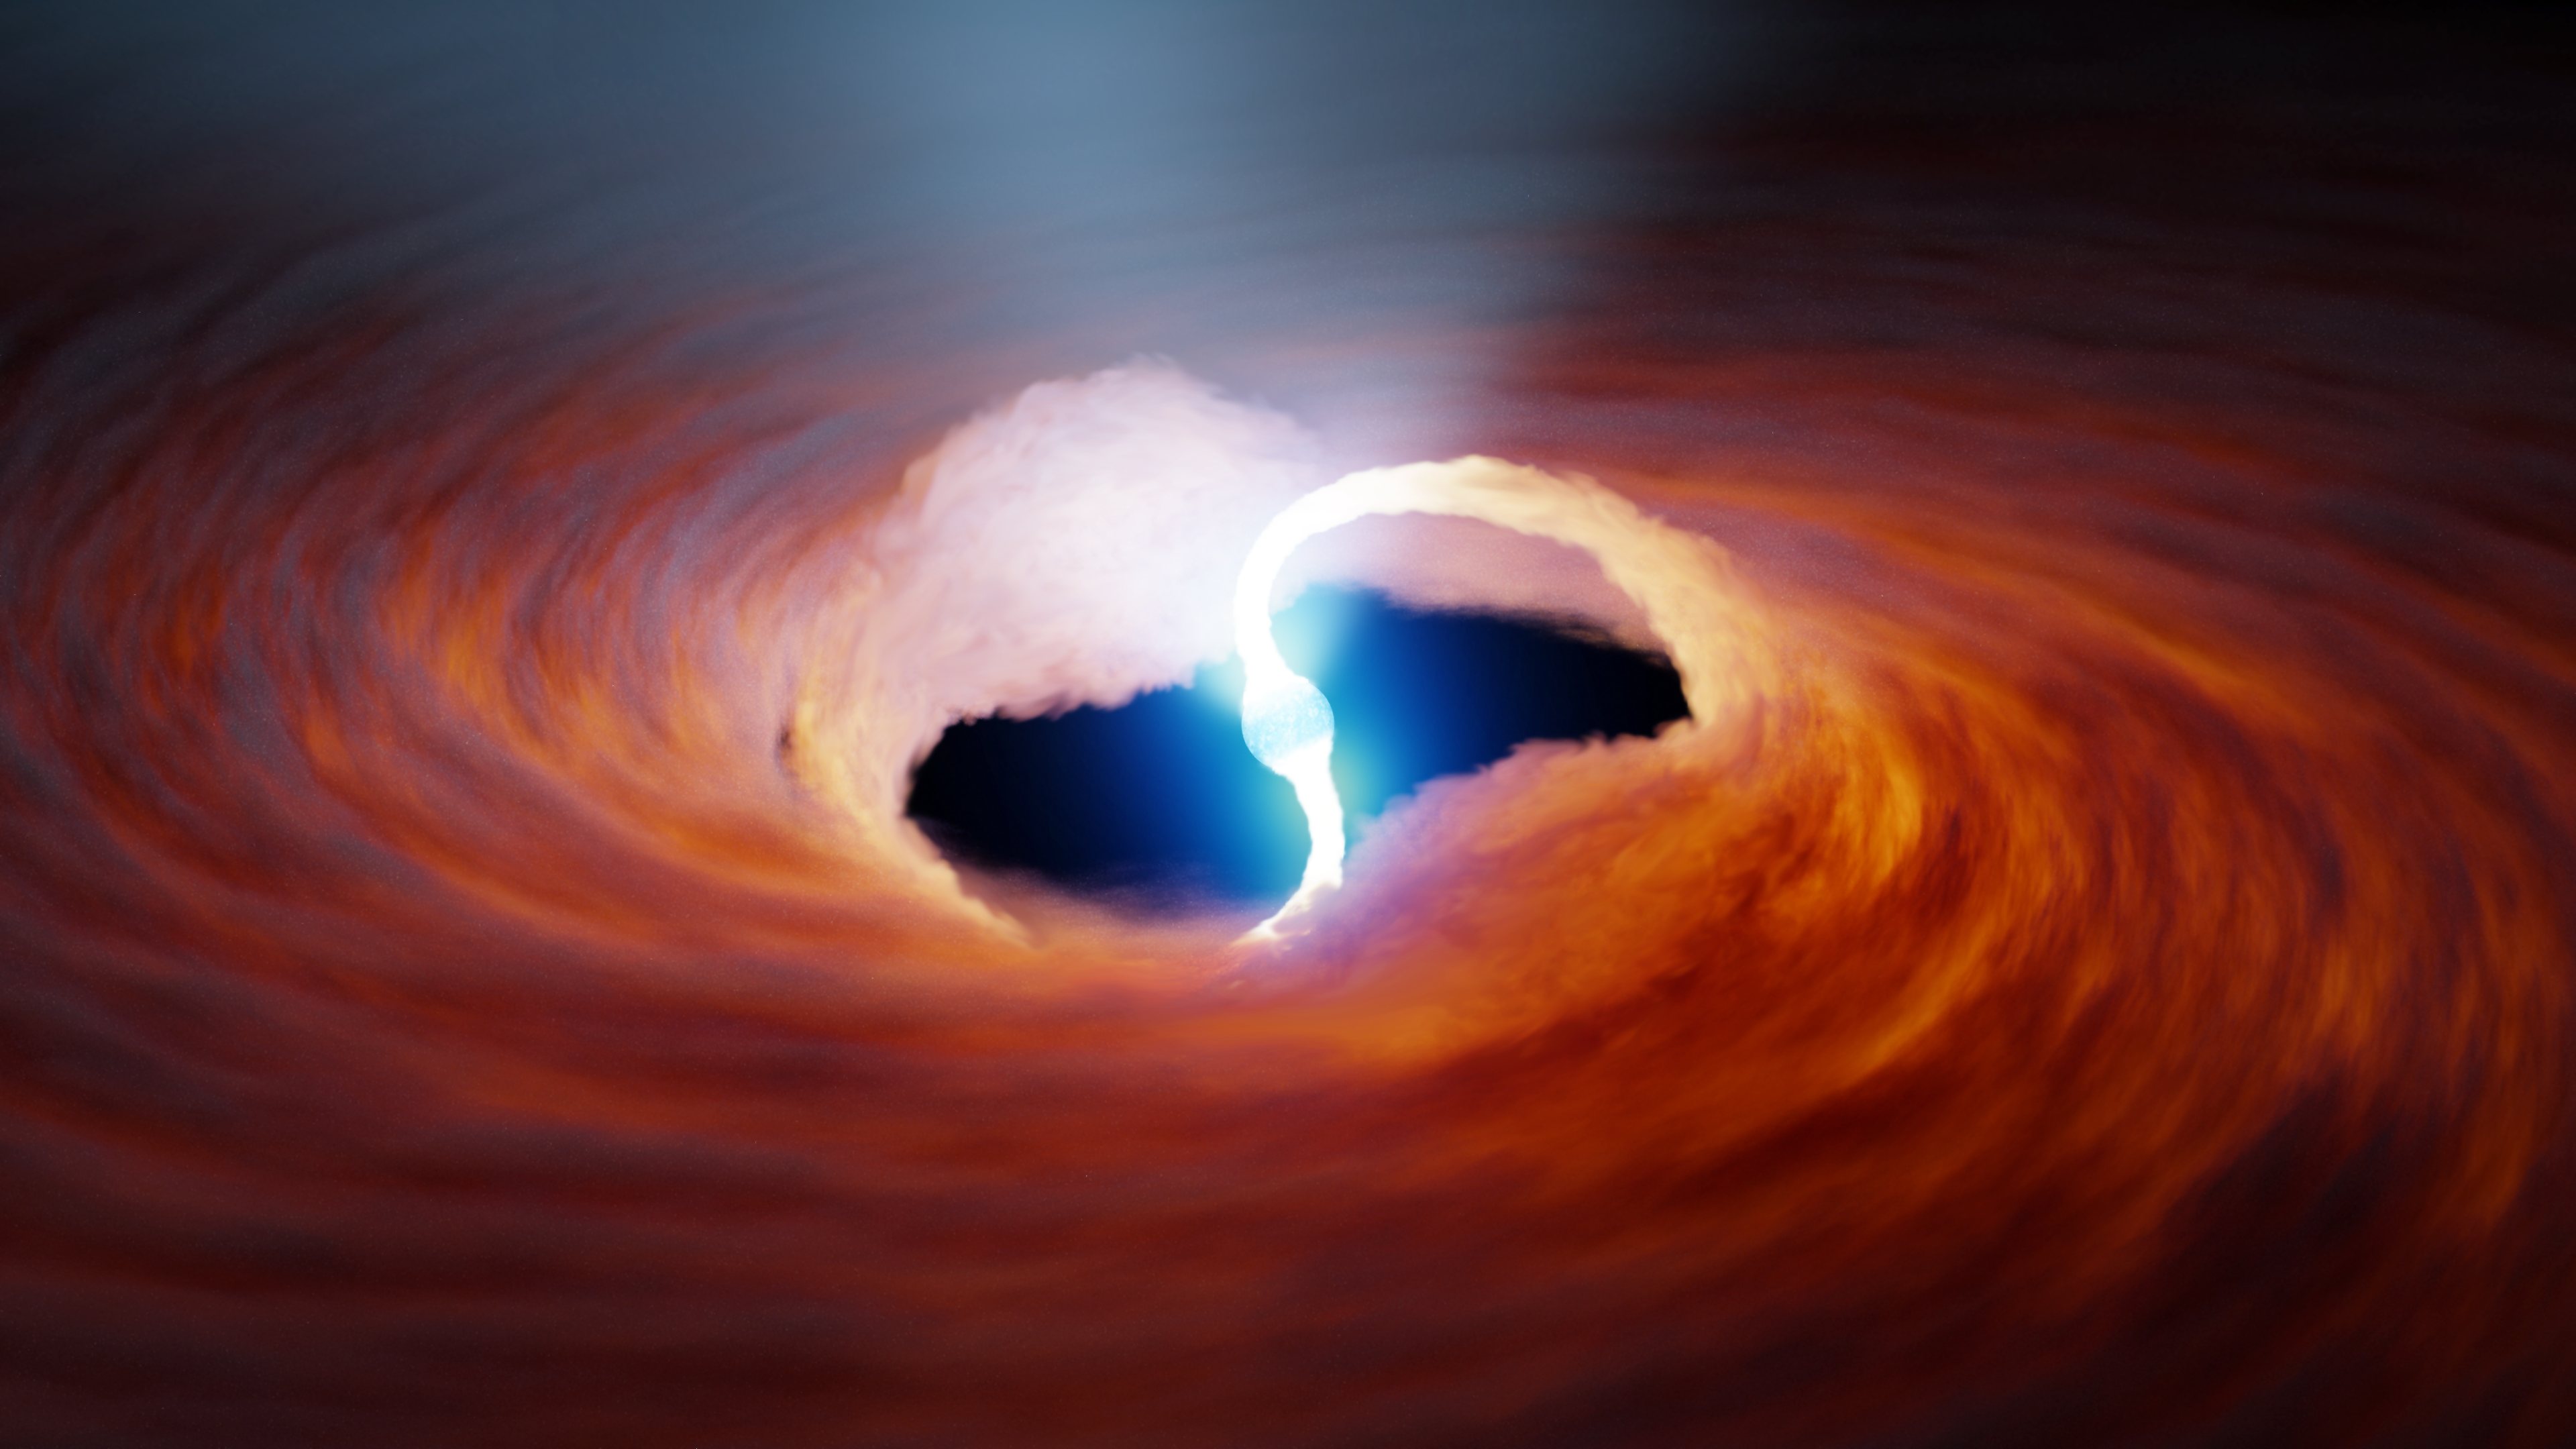

Ultra-luminous X-ray Source

In this illustration of an ultra-luminous X-ray source, two rivers of hot gas are pulled onto the surface of a neutron star. Strong magnetic fields, may change the interaction of matter and light near neutron stars’ surface, increasing how bright they can become.

Credit: NASA/JPL-Caltech/R. Hurt (IPAC)